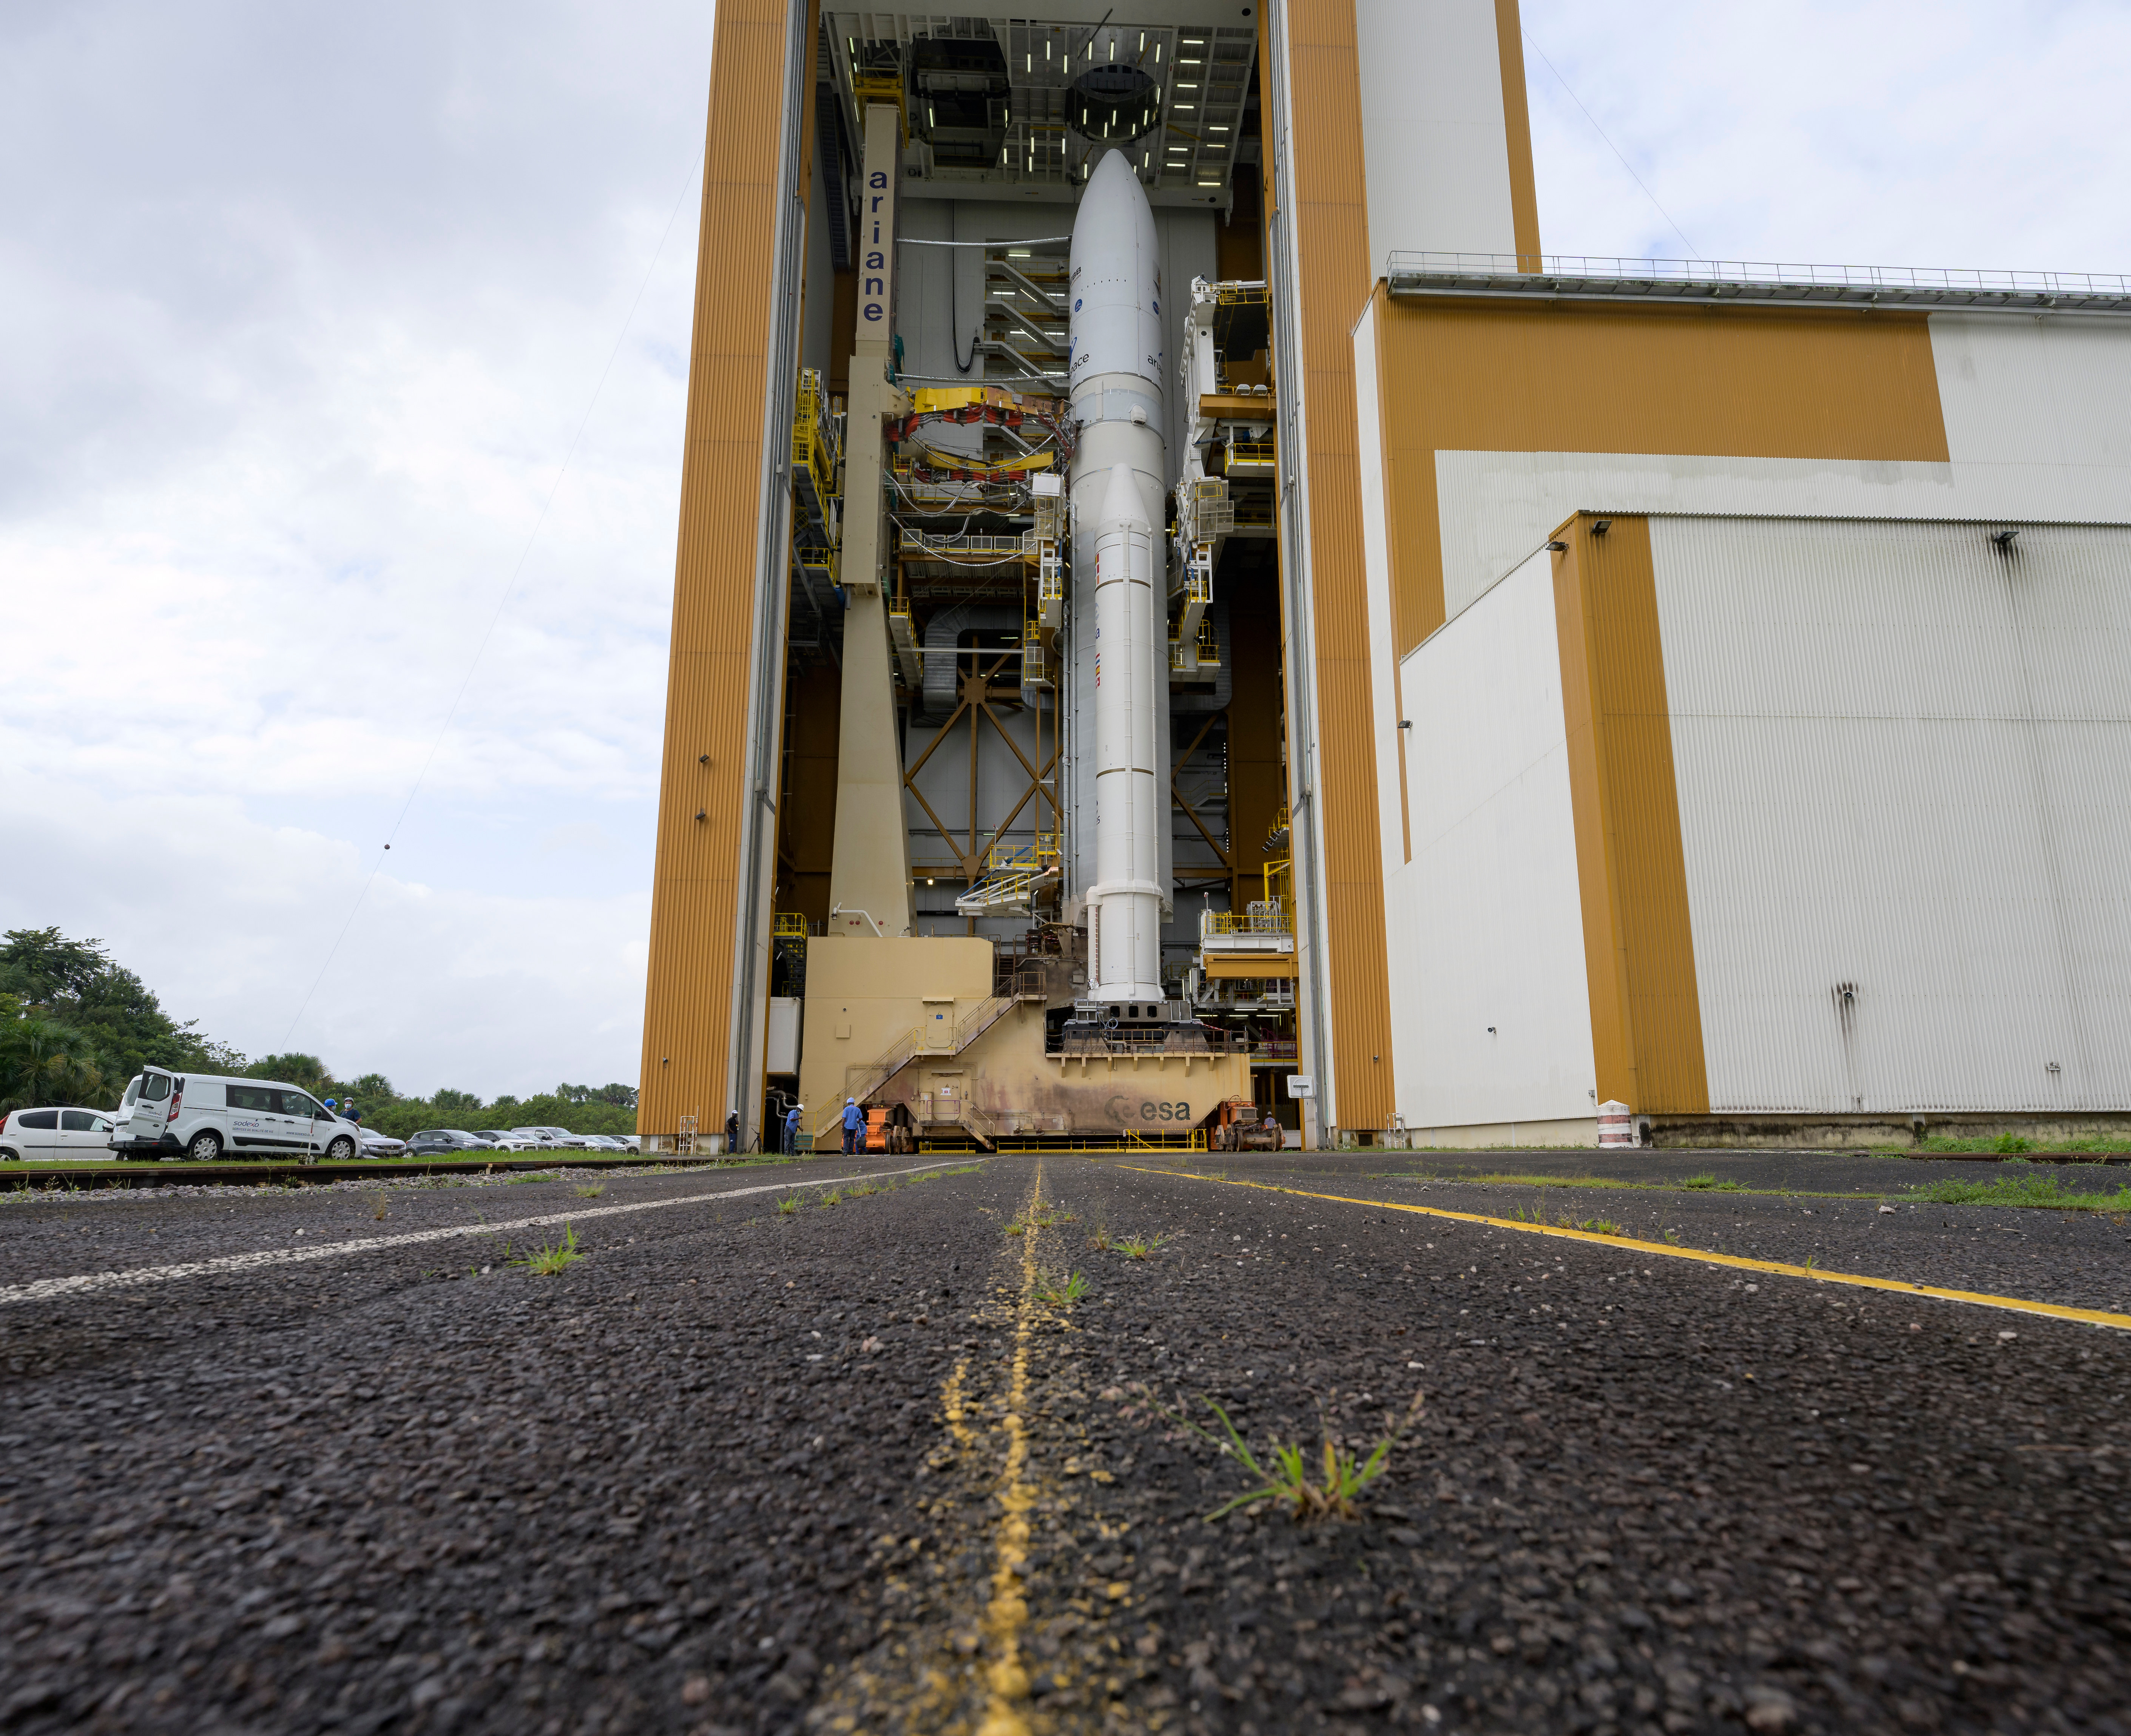

Ariane 5 Rollout with James Webb Space Telescope

Arianespace's Ariane 5 rocket with NASA’s James Webb Space Telescope onboard, is seen in the final assembly building ahead of the planned roll to the launch pad, Thursday, Dec. 23, 2021, at Europe’s Spaceport, the Guiana Space Center in Kourou, French Guiana. The James Webb Space Telescope (sometimes called JWST or Webb) is a large infrared telescope with a 21.3 foot (6.5 meter) primary mirror. The observatory will study every phase of cosmic history—from within our solar system to the most distant observable galaxies in the early universe.

Credit: NASA/Bill Ingalls